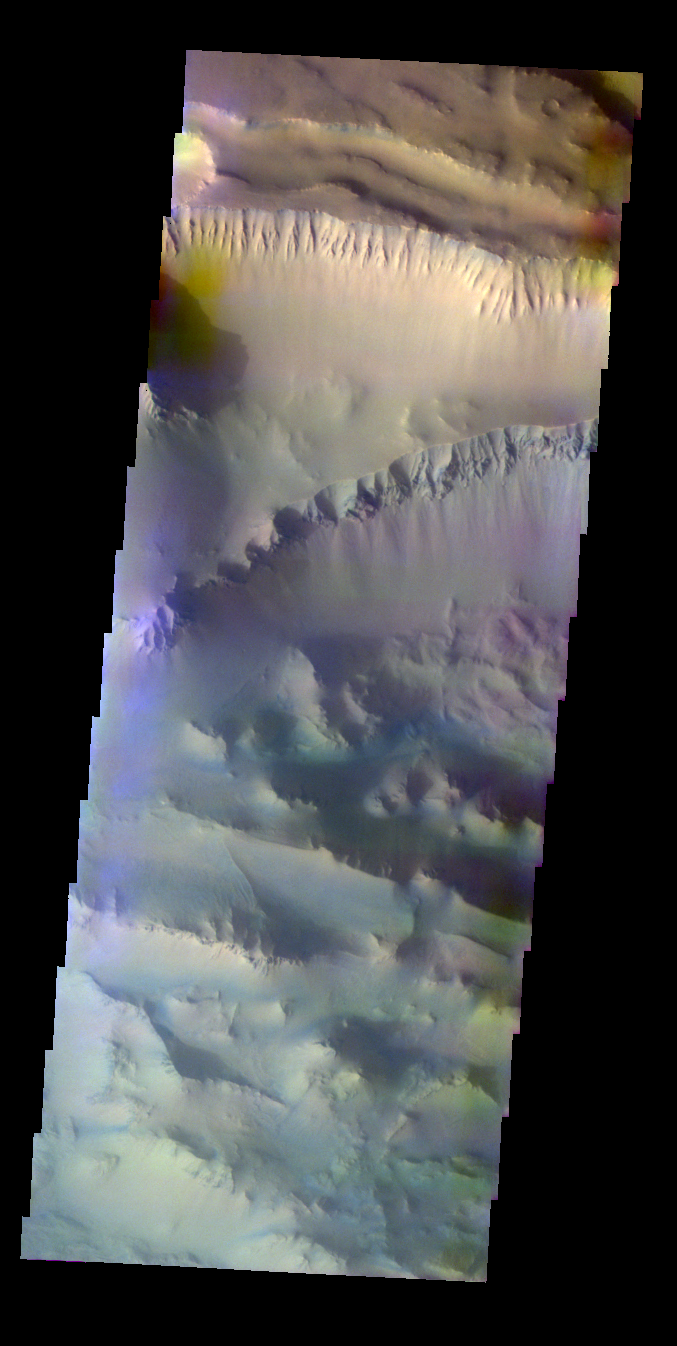

Ius Chasma In False Color

The Odyssey spacecraft has taken some great pictures of Valles Marineris, the largest canyon in the solar system. If this canyon were on Earth, it would stretch from New York to Los Angeles. For the next several weeks, the Image of the Day will tour some of the canyons that make up this vast system. We will start with Ius Chasma in the west, and end with Coprates Chasma to the east. For more information on Vallis Marineris, please see http://mars.jpl.nasa.gov/mep/science/vm.html.

This daytime false-color image was collected during the southern spring season.

Image information: VIS instrument. Latitude -7.3, Longitude 281.3 East (78.7 West). 19 meter/pixel resolution.

Note: this THEMIS visual image has not been radiometrically nor geometrically calibrated for this preliminary release. An empirical correction has been performed to remove instrumental effects. A linear shift has been applied in the cross-track and down-track direction to approximate spacecraft and planetary motion. Fully calibrated and geometrically projected images will be released through the Planetary Data System in accordance with Project policies at a later time.

NASA’s Jet Propulsion Laboratory manages the 2001 Mars Odyssey mission for NASA’s Office of Space Science, Washington, D.C. The Thermal Emission Imaging System (THEMIS) was developed by Arizona State University, Tempe, in collaboration with Raytheon Santa Barbara Remote Sensing. The THEMIS investigation is led by Dr. Philip Christensen at Arizona State University. Lockheed Martin Astronautics, Denver, is the prime contractor for the Odyssey project, and developed and built the orbiter. Mission operations are conducted jointly from Lockheed Martin and from JPL, a division of the California Institute of Technology in Pasadena.

Credit: NASA/JPL/Arizona State University